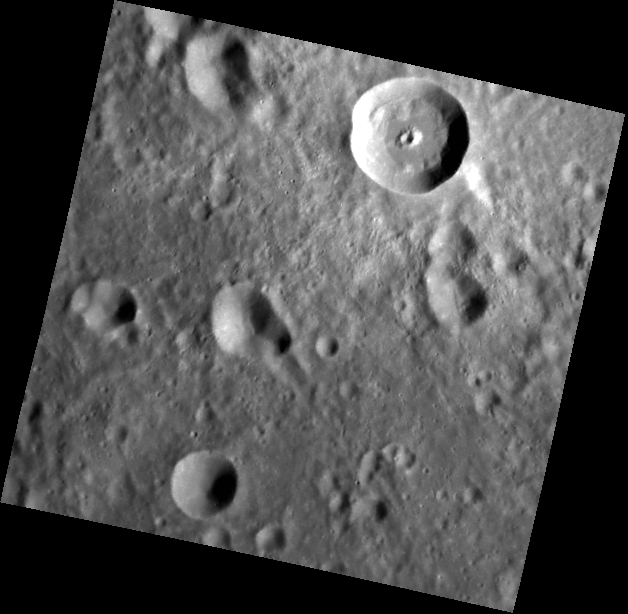

A Pitted Peak

The impact crater at the top center of this image is characterized by a sharp rim and high-reflectance ejecta. Lobes of slumped material are found where the wall meets the floor. The central peak is notable because it contains a pit. A recent survey1 found 27 central pit craters on Mercury. All of these central pit craters are located in plains units, but the mechanism by which the pits form is uncertain.

1Z. Xiao and G. Komatsu (2013), Impact craters with ejecta flows and central pits on Mercury, Planetary and Space Science, vol. 82-83, pp. 62-78.

This image was acquired as part of MDIS’s high-resolution surface morphology base map. The surface morphology base map covers more than 99% of Mercury’s surface with an average resolution of 200 meters/pixel. Images acquired for the surface morphology base map typically are obtained at off-vertical Sun angles (i.e., high incidence angles) and have visible shadows so as to reveal clearly the topographic form of geologic features.

Date acquired: July 17, 2011
Image Mission Elapsed Time (MET): 219350124
Image ID: 513704
Instrument: Narrow Angle Camera (NAC) of the Mercury Dual Imaging System (MDIS)
Center Latitude: 19.42°
Center Longitude: 63.27° E
Resolution: 143 meters/pixel
Scale: The impact crater of interest is about 17 km (11 mi.) in diameter
Incidence Angle: 59.8°
Emission Angle: 12.8°
Phase Angle: 47.0°

The MESSENGER spacecraft is the first ever to orbit the planet Mercury, and the spacecraft’s seven scientific instruments and radio science investigation are unraveling the history and evolution of the Solar System’s innermost planet. MESSENGER acquired over 150,000 images and extensive other data sets. MESSENGER is capable of continuing orbital operations until early 2015.

For information regarding the use of images, see the MESSENGER image use policy.

Credit: NASA/Johns Hopkins University Applied Physics Laboratory/Carnegie Institution of Washington